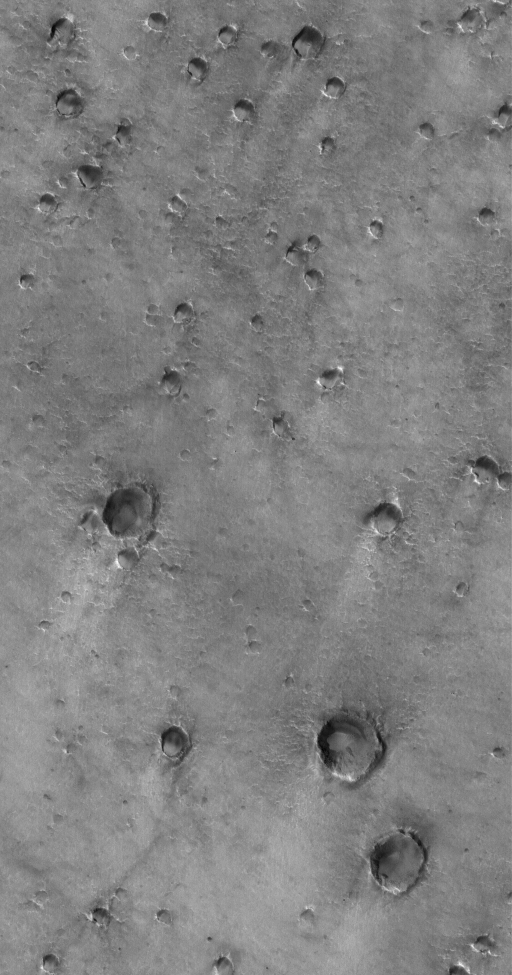

Craters and Winds

8 April 2005
This Mars Global Surveyor (MGS) Mars Orbiter Camera (MOC) image shows craters with wind streaks in Acidalia Planitia. The winds responsible for the streaks blew from the upper right (northeast).

Location near: 37.1°N, 36.8°W
Image width: ~3 km (~1.9 mi)
Illumination from: lower left
Season: Northern Summer

Credit: NASA/JPL/Malin Space Science Systems